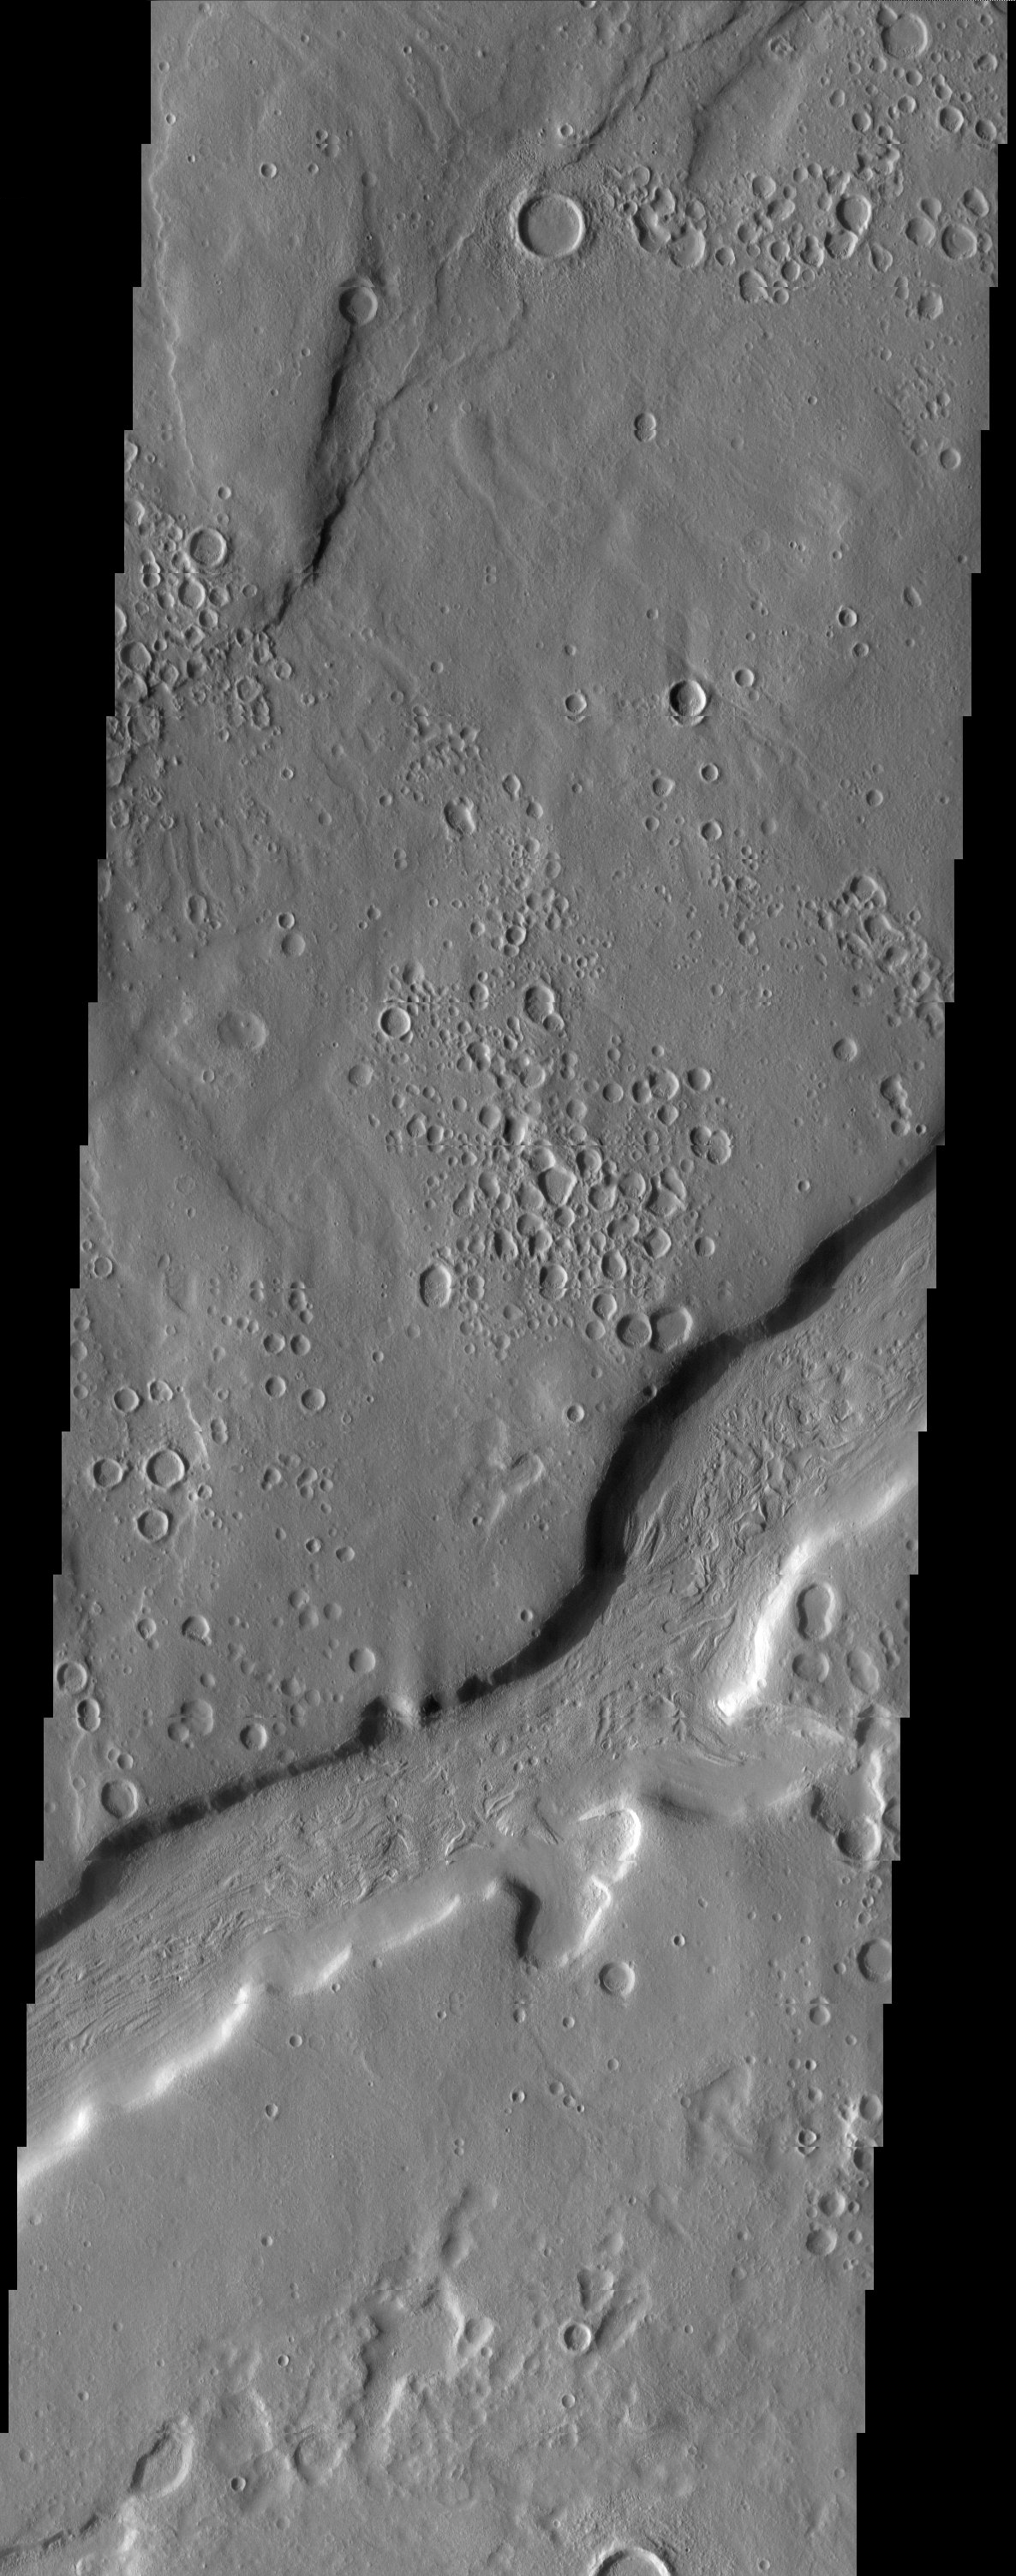

Ismenia Fossae: Craters or Pits?

Released 10 April 2003

The circular depressions prevalent throughout this scene at first glance appear to be craters, but are they? Could they be pits formed by devolatilization? It is not clear. We are studying these features in search of answers. Once again, another example of a Martian mystery.

Note: this THEMIS visual image has not been radiometrically nor geometrically calibrated for this preliminary release. An empirical correction has been performed to remove instrumental effects. A linear shift has been applied in the cross-track and down-track direction to approximate spacecraft and planetary motion. Fully calibrated and geometrically projected images will be released through the Planetary Data System in accordance with Project policies at a later time.

NASA’s Jet Propulsion Laboratory manages the 2001 Mars Odyssey mission for NASA’s Office of Space Science, Washington, D.C. The Thermal Emission Imaging System (THEMIS) was developed by Arizona State University, Tempe, in collaboration with Raytheon Santa Barbara Remote Sensing. The THEMIS investigation is led by Dr. Philip Christensen at Arizona State University. Lockheed Martin Astronautics, Denver, is the prime contractor for the Odyssey project, and developed and built the orbiter. Mission operations are conducted jointly from Lockheed Martin and from JPL, a division of the California Institute of Technology in Pasadena.

Image information: VIS instrument. Latitude 39.4, Longitude 40.9 East (319.1 West). 19 meter/pixel resolution.

Credit: NASA/JPL/Arizona State University